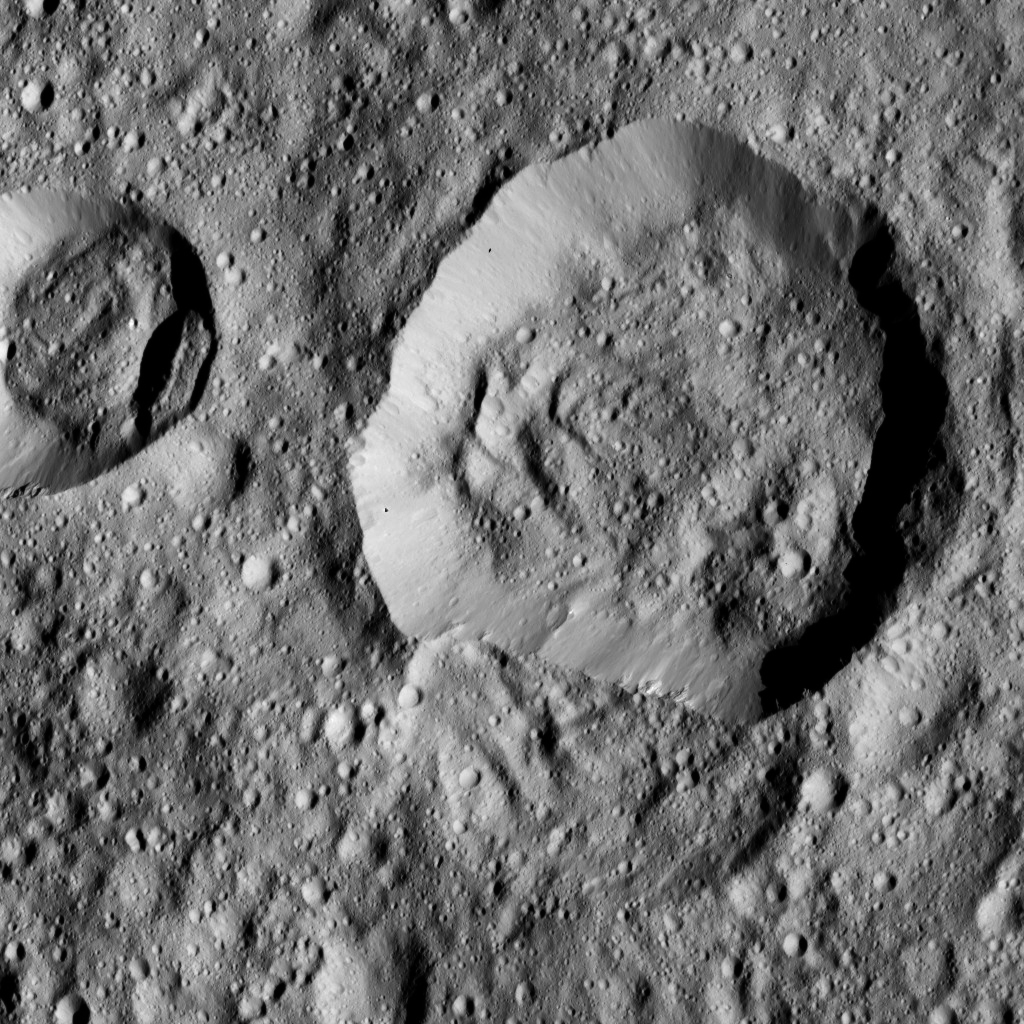

Dawn LAMO Image 143

This view from NASA’s Dawn spacecraft features Liber Crater (14 miles, 23 kilometers wide) in Ceres’ northern hemisphere, at right.

Dawn took this image on June 17, 2016, from its low-altitude mapping orbit, at a distance of about 240 miles (385 kilometers) above the surface. The image resolution is 120 feet (35 meters) per pixel.

Dawn’s mission is managed by JPL for NASA’s Science Mission Directorate in Washington. Dawn is a project of the directorate’s Discovery Program, managed by NASA’s Marshall Space Flight Center in Huntsville, Alabama. UCLA is responsible for overall Dawn mission science. Orbital ATK, Inc., in Dulles, Virginia, designed and built the spacecraft. The German Aerospace Center, the Max Planck Institute for Solar System Research, the Italian Space Agency and the Italian National Astrophysical Institute are international partners on the mission team.

Credit: NASA/JPL-Caltech/UCLA/MPS/DLR/IDA